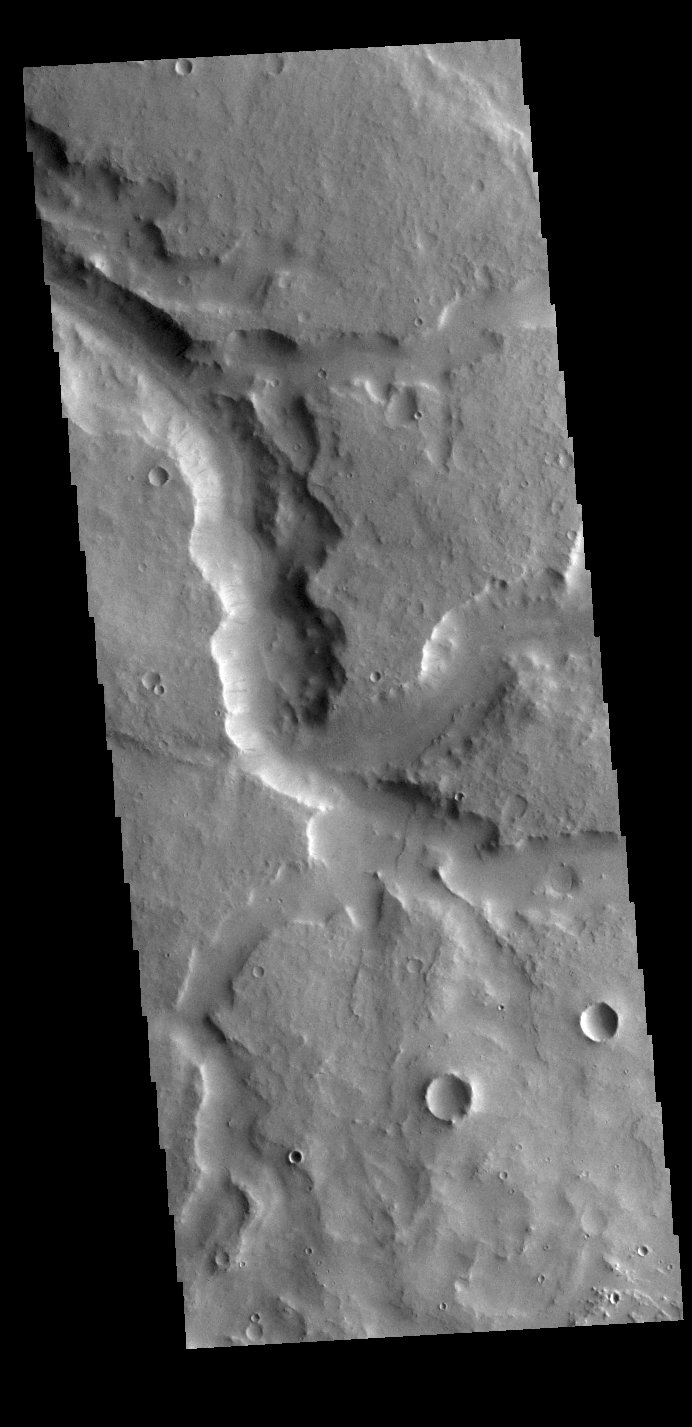

Naktong Vallis

Today’s VIS image shows a section of Naktong Vallis. Naktong Vallis is located in Terra Sabaea.

Credit: NASA/JPL-Caltech/ASU